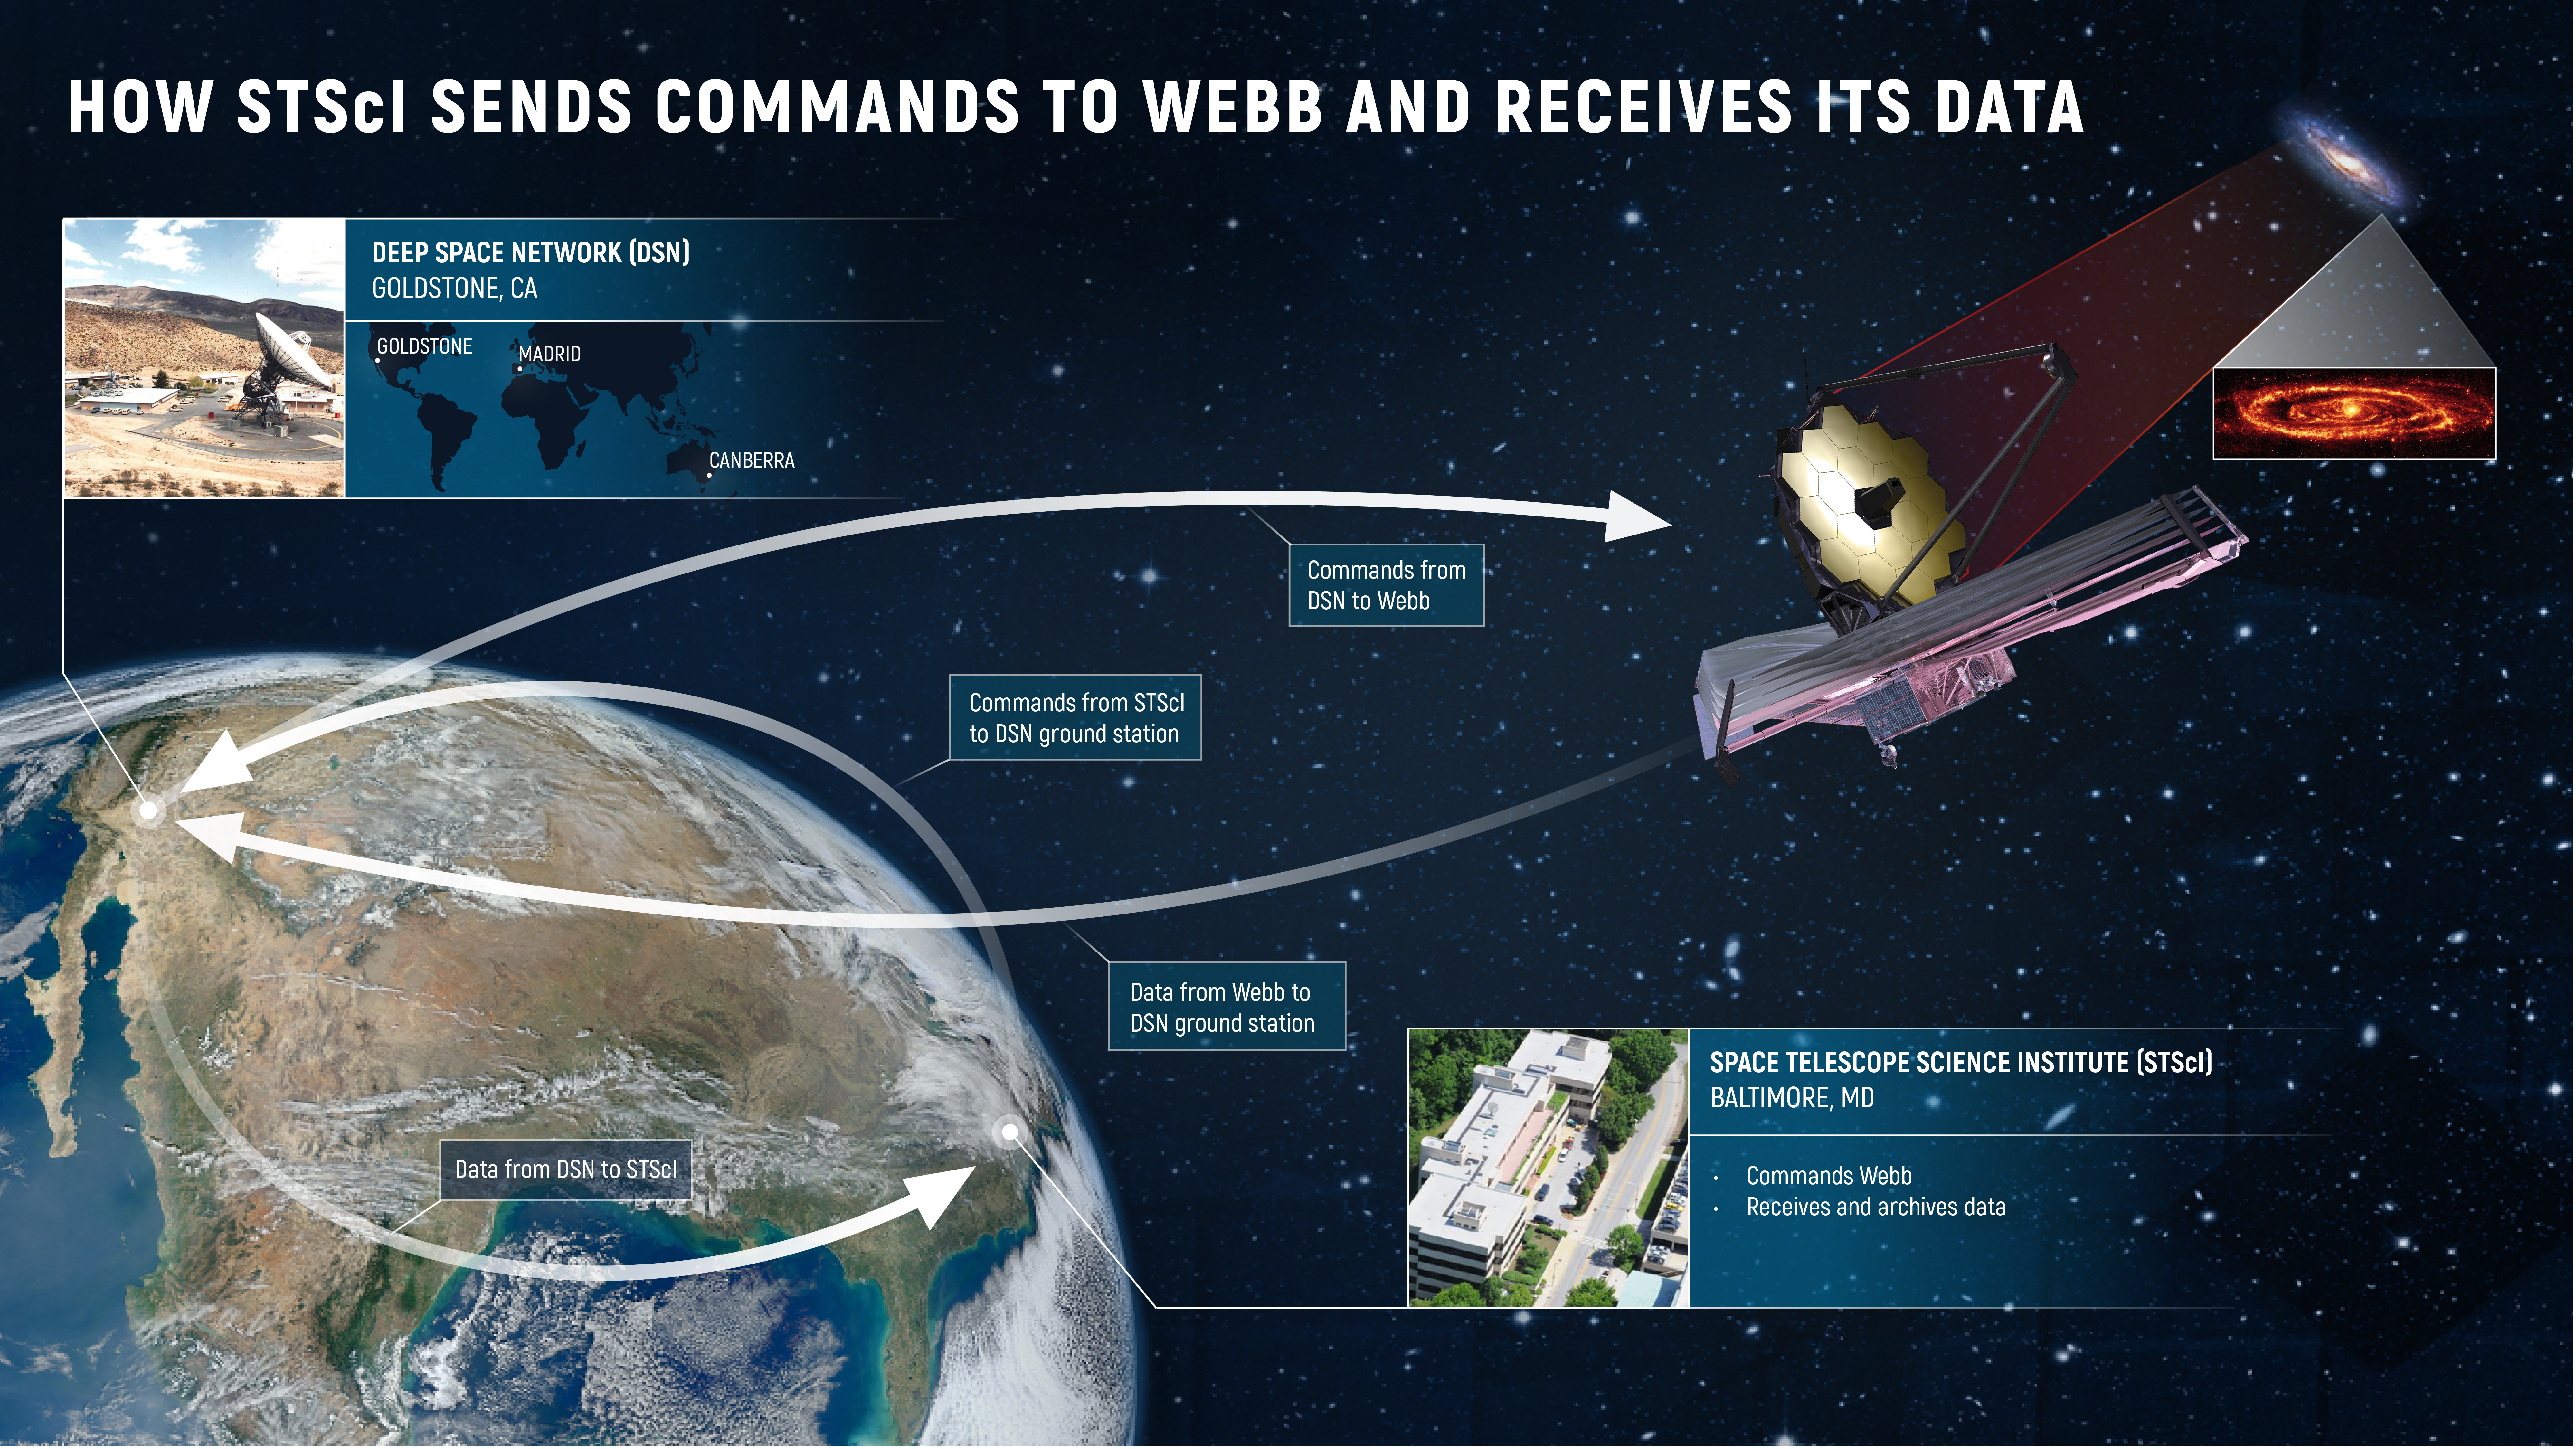

How STScI Sends Commands to Webb and Receives Its Data

The Space Telescope Science Institute (STScI) in Baltimore, Maryland, plays a key role in communicating with NASA’s James Webb Space Telescope. STScI houses Webb’s Mission Operations Center, which commands and controls the telescope. Commands from STScI travel to Webb via the Deep Space Network (DSN), an array of radio antennas located in Goldstone, California; Madrid, Spain; and Canberra, Australia. The data that Webb collects are then transmitted through the DSN to STScI, where they are processed, distributed to the scientific community, and archived.

Credit: Image: NASA, ESA, CSA, Elizabeth Wheatley (STScI)